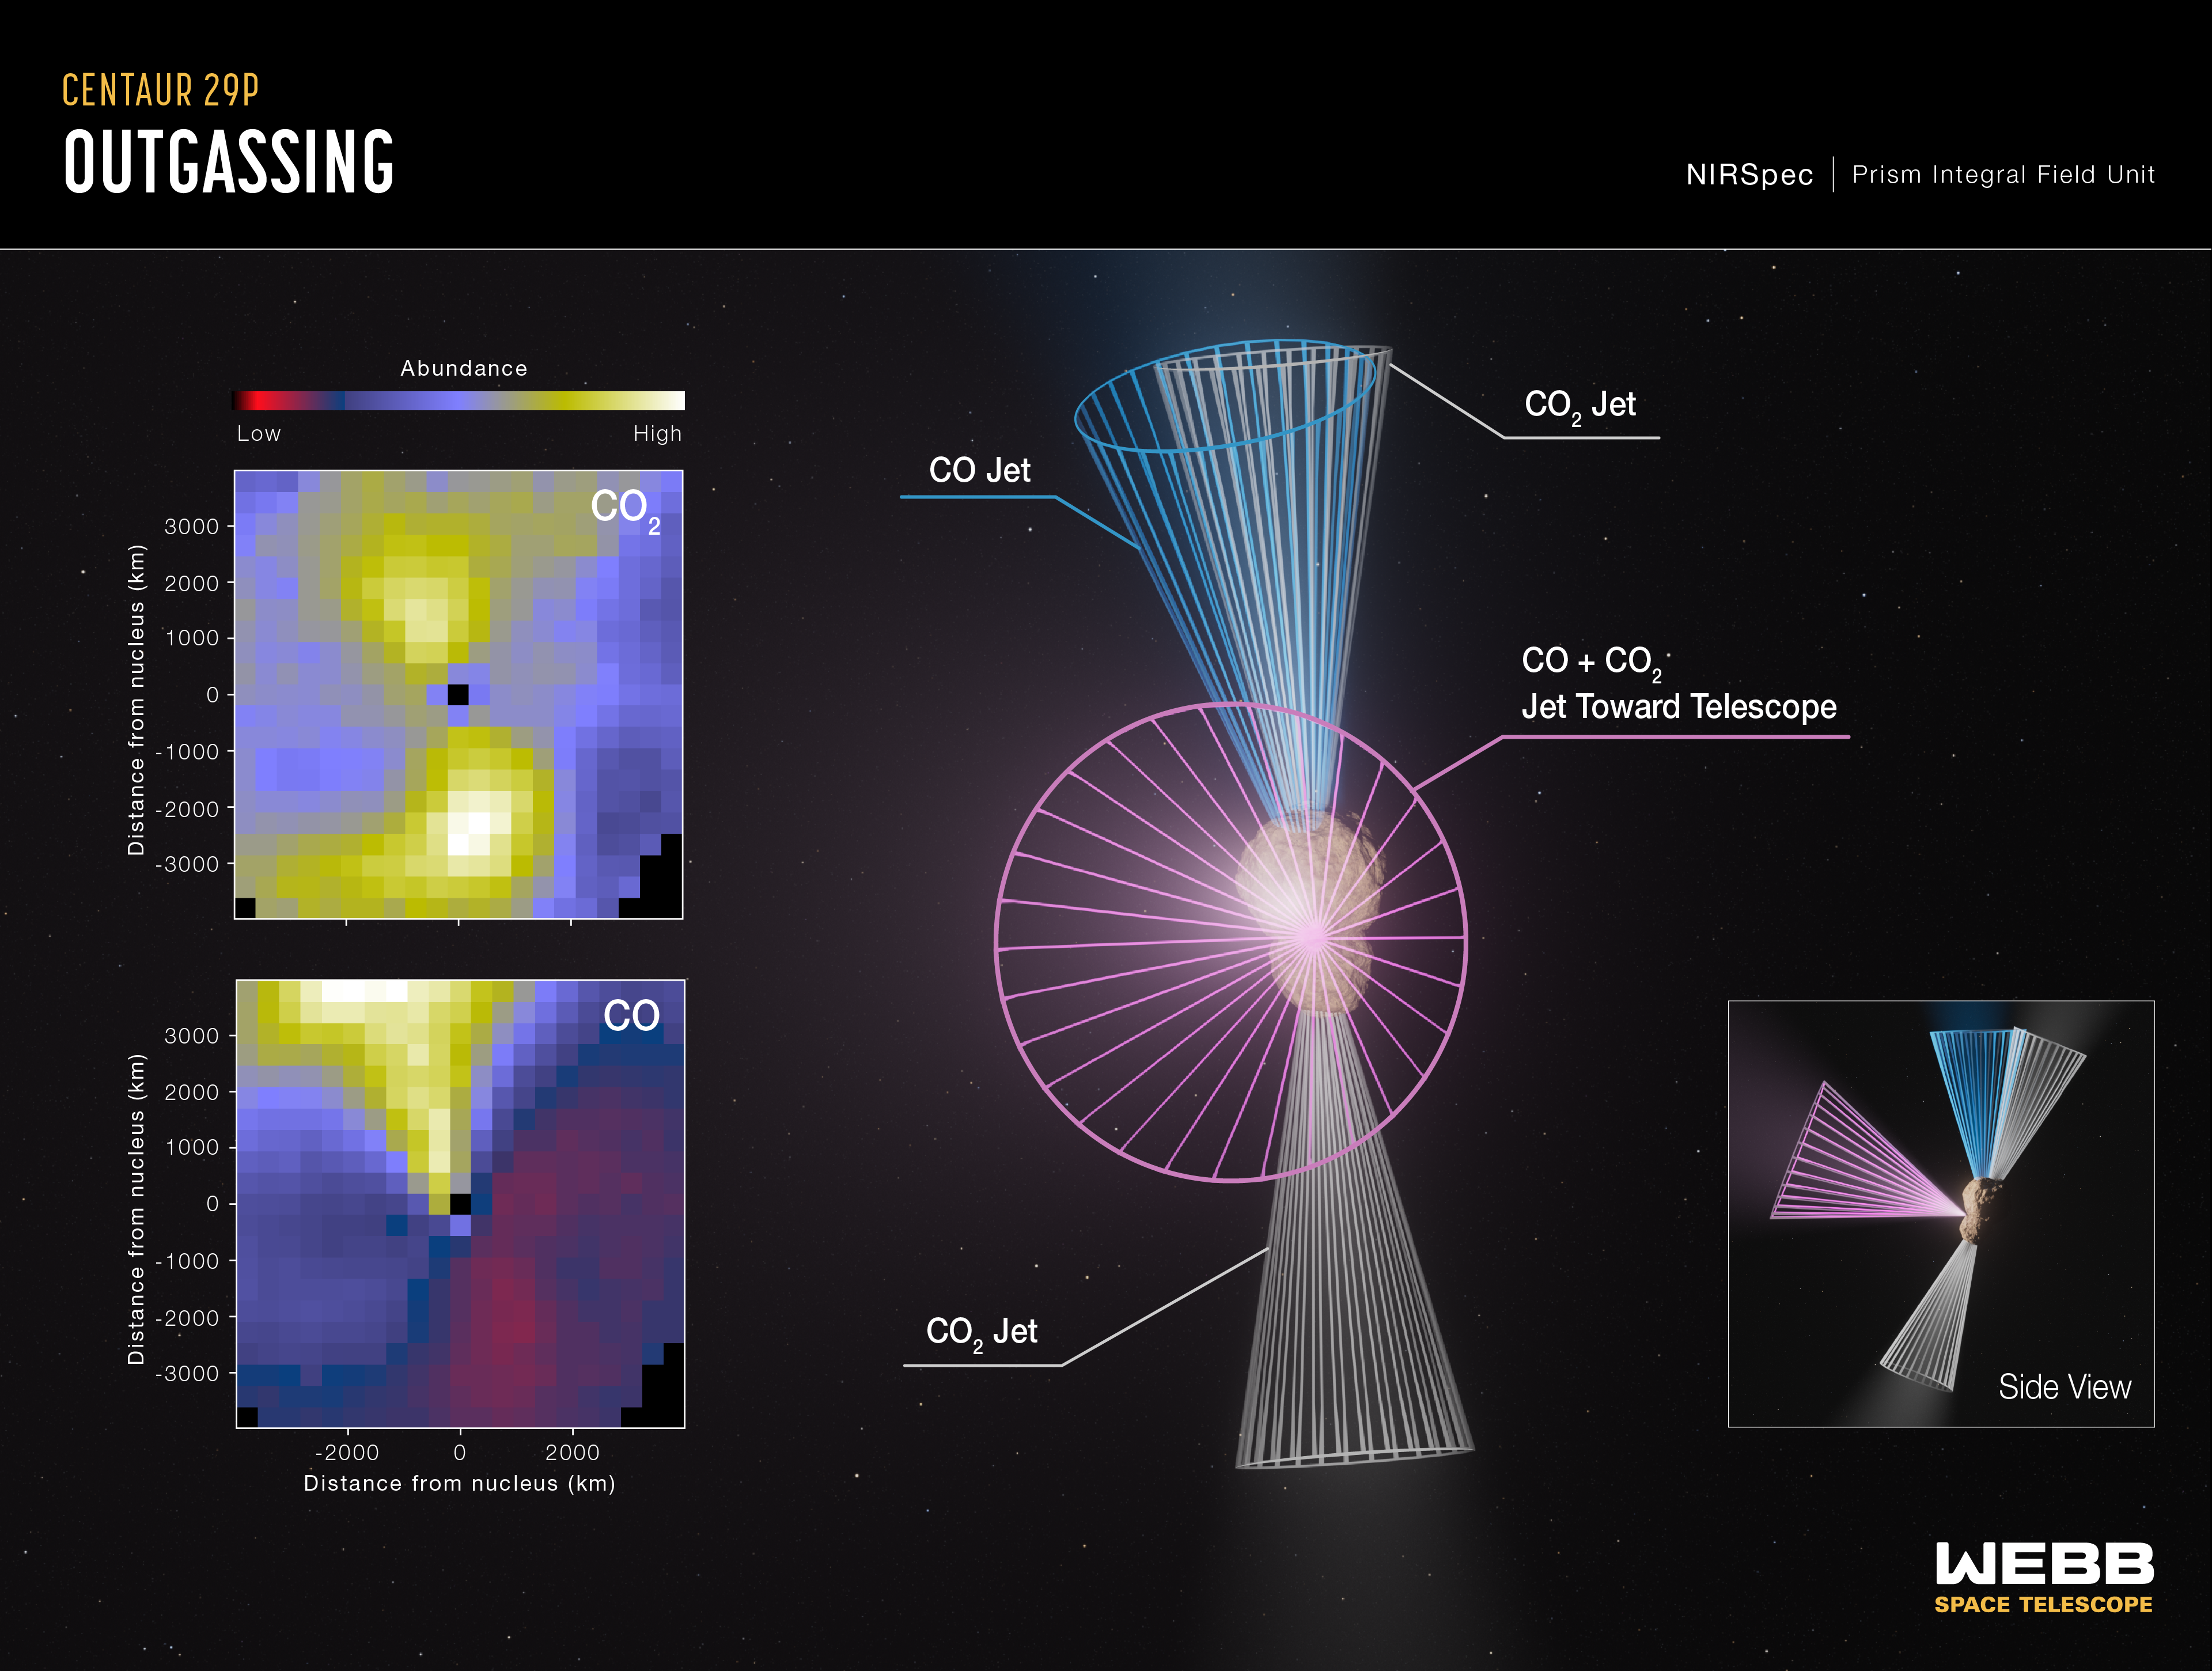

Centaur 29P Outgassing (NIRSpec)

NASA’s James Webb Space Telescope observed Centaur 29P/Schwassmann-Wachmann 1, one of the most active objects in the outer solar system. Centaurs are “hybrid” objects in the sense that they share characteristics with trans-Neptunian objects from the Kuiper Belt reservoir and short-period comets.

A team of scientists used Webb’s NIRSpec (Near-Infrared Spectrograph) instrument to study Centaur 29P. While data from previous radio-wavelength observations of Centaur 29P showed a carbon monoxide (CO) gas jet pointed toward Earth, Webb parsed the jet’s composition in greater detail, and also detected multiple never-before-seen features of the centaur: two jets of carbon dioxide (CO2) emanating in the north and south directions, and another jet of CO pointing toward the north.

Centaur 29P’s different CO and CO2 abundances suggest that the body may be composed of different pieces that coalesced together during its formation. However, other scenarios to explain Centaur 29P’s outgassing activity are still being considered.

Credit: Illustration: NASA, ESA, CSA, Leah Hustak (STScI), Sara Faggi (NASA-GSFC, American University)